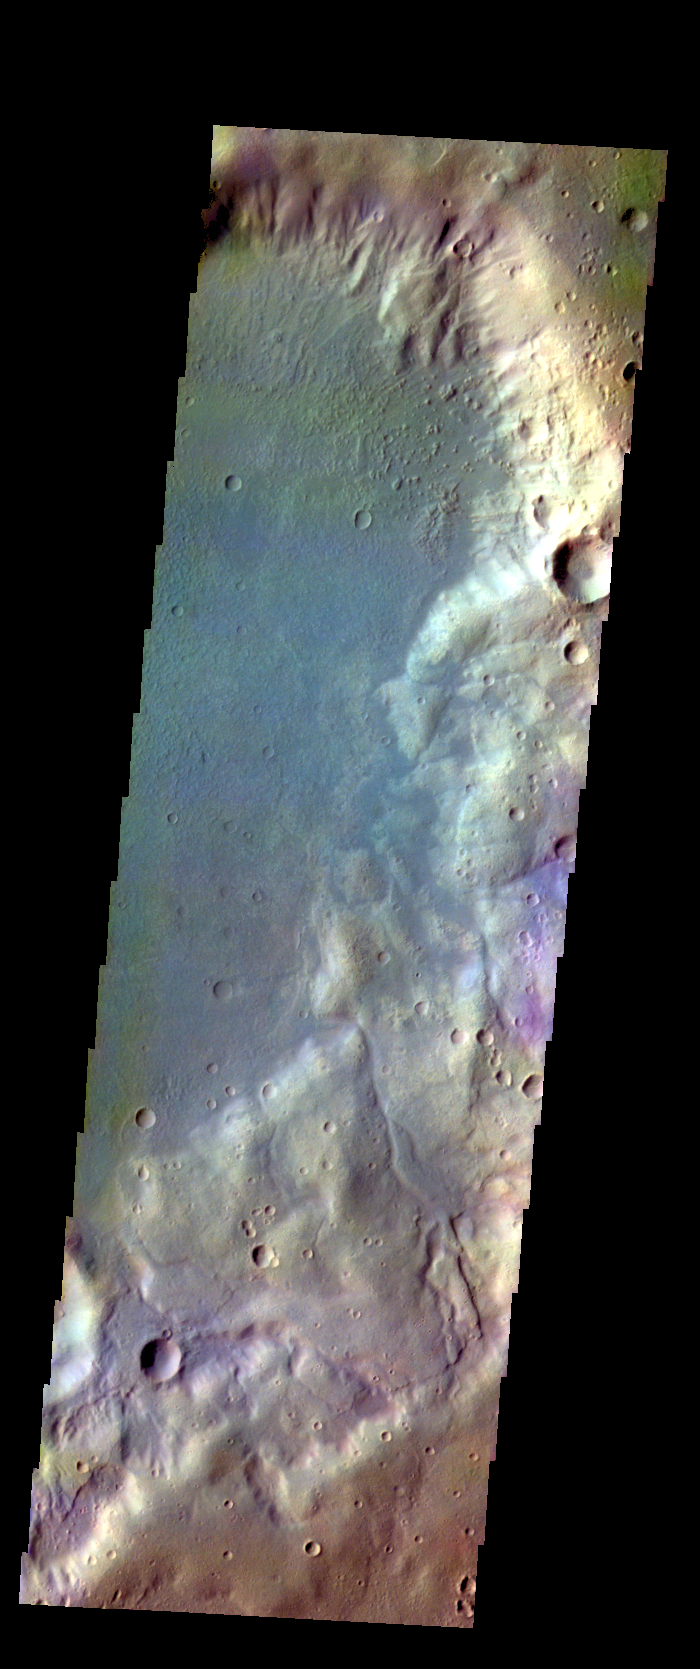

Noachis Terra – False Color

The THEMIS VIS camera contains 5 filters. The data from different filters can be combined in multiple ways to create a false color image. These false color images may reveal subtle variations of the surface not easily identified in a single band image. Today’s false color image shows a crater in Noachis Terra.

Credit: NASA/JPL-Caltech/ASU